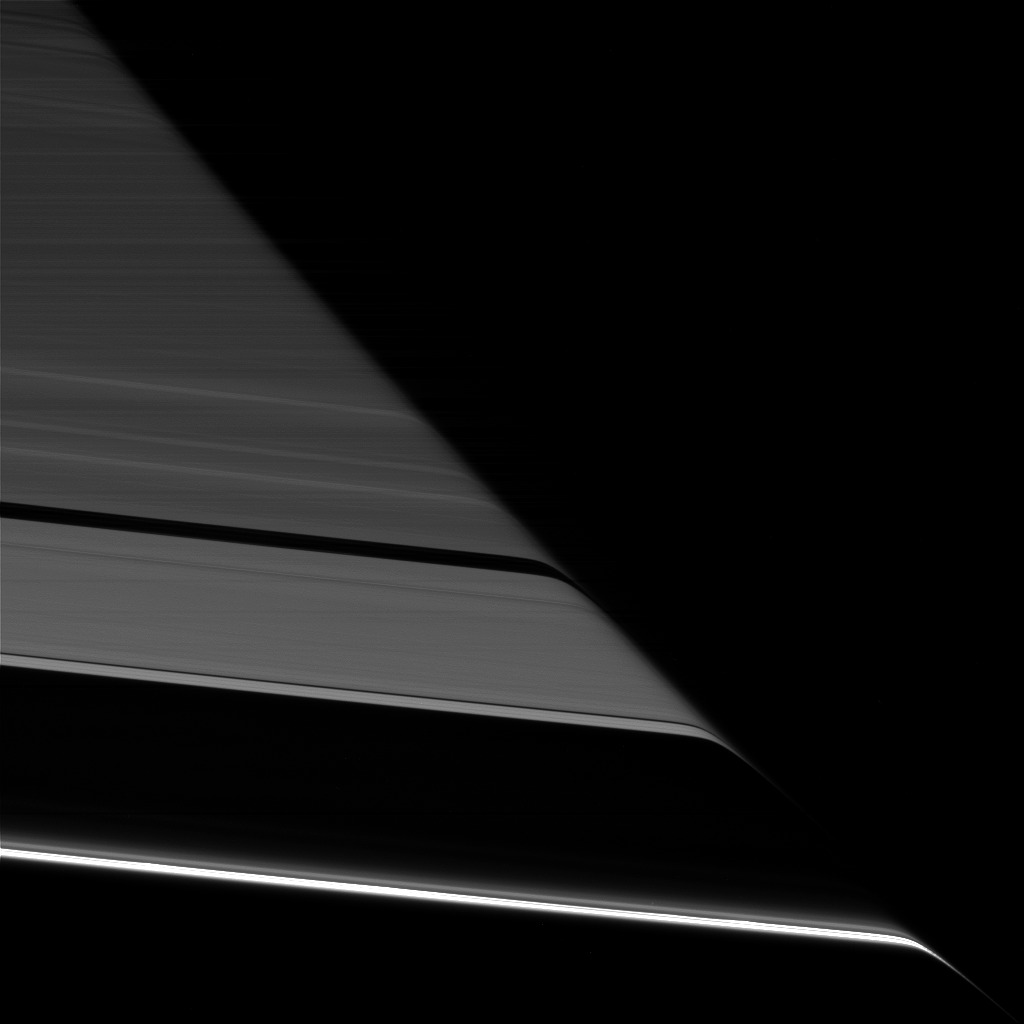

A Dark Bend

Saturn’s rings appear to bend as they pass behind the planet’s darkened limb due to refraction by Saturn’s upper atmosphere.

The effect is the same as that seen in an earlier Cassini view (see PIA20491), except this view looks toward the unlit face of the rings, while the earlier image viewed the rings’ sunlit side.

The difference in illumination brings out some noticeable differences. The A ring is much darker here, on the rings’ unlit face, since its larger particles primarily reflect light back toward the sun (and away from Cassini’s cameras in this view). The narrow F ring (at bottom), which was faint in the earlier image, appears brighter than all of the other rings here, thanks to the microscopic dust that is prevalent within that ring. Small dust tends to scatter light forward (meaning close to its original direction of travel), making it appear bright when backlit. (A similar effect has plagued many a driver with a dusty windshield when driving toward the sun.)

This view looks toward the unilluminated side of the rings from about 19 degrees below the ring plane. The image was taken in red light with the Cassini spacecraft narrow-angle camera on July 24, 2016.

The view was acquired at a distance of approximately 527,000 miles (848,000 kilometers) from Saturn and at a sun-Saturn-spacecraft, or phase, angle of 169 degrees. Image scale is 3 miles (5 kilometers) per pixel.

The Cassini mission is a cooperative project of NASA, ESA (the European Space Agency) and the Italian Space Agency. The Jet Propulsion Laboratory, a division of the California Institute of Technology in Pasadena, manages the mission for NASA’s Science Mission Directorate, Washington. The Cassini orbiter and its two onboard cameras were designed, developed and assembled at JPL. The imaging operations center is based at the Space Science Institute in Boulder, Colorado.

Credit: NASA/JPL-Caltech/Space Science Institute